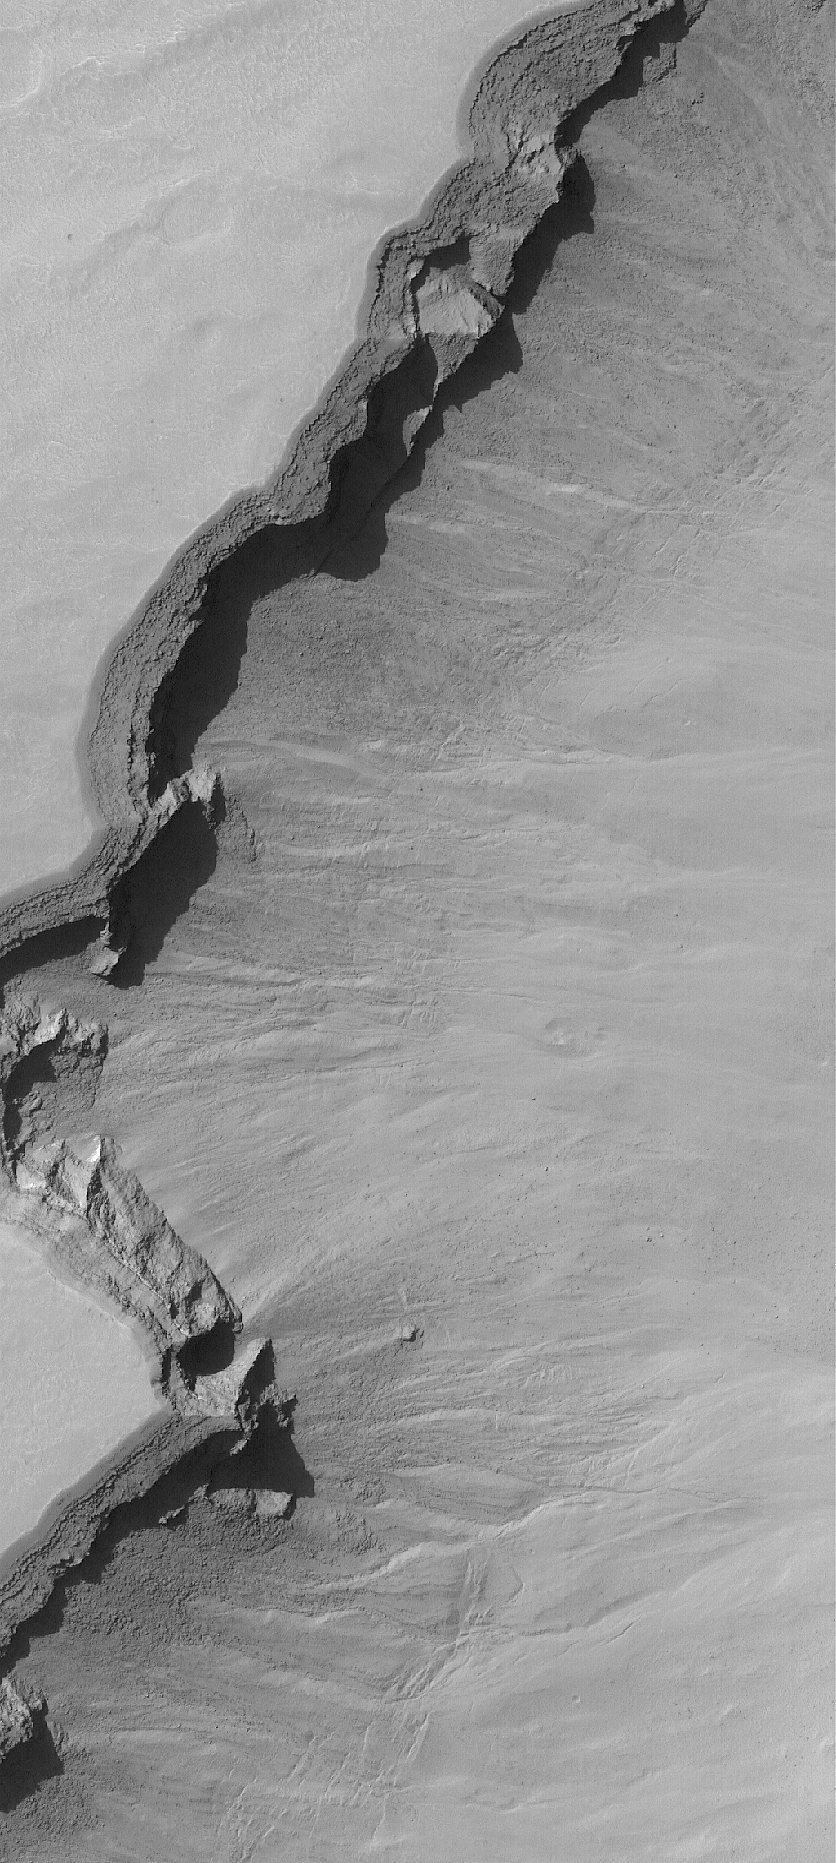

The Edge

6 April 2006
This Mars Global Surveyor (MGS) Mars Orbiter Camera (MOC) image shows the edge (running diagonally from the lower left to the upper right) of a trough, which is part of a large pit crater complex in Noachis Terra. This type of trough forms through the collapse of surface materials into the subsurface, and often begins as a series of individual pit craters. Over time, continued collapse increases the diameter of individual pits until finally, adjacent pits merge to form a trough such as the one captured in this image. The deep shadowed area is caused in part by an overhang; layered rock beneath this overhang is less resistant to erosion, and thus has retreated tens of meters backward, beneath the overhang. A person could walk up inside this “cave” formed by the overhanging layered material.

Location near: 47.0°S, 355.7°W
Image width: ~3 km (~1.9 mi)
Illumination from: upper left
Season: Southern Summer

Credit: NASA/JPL/Malin Space Science Systems